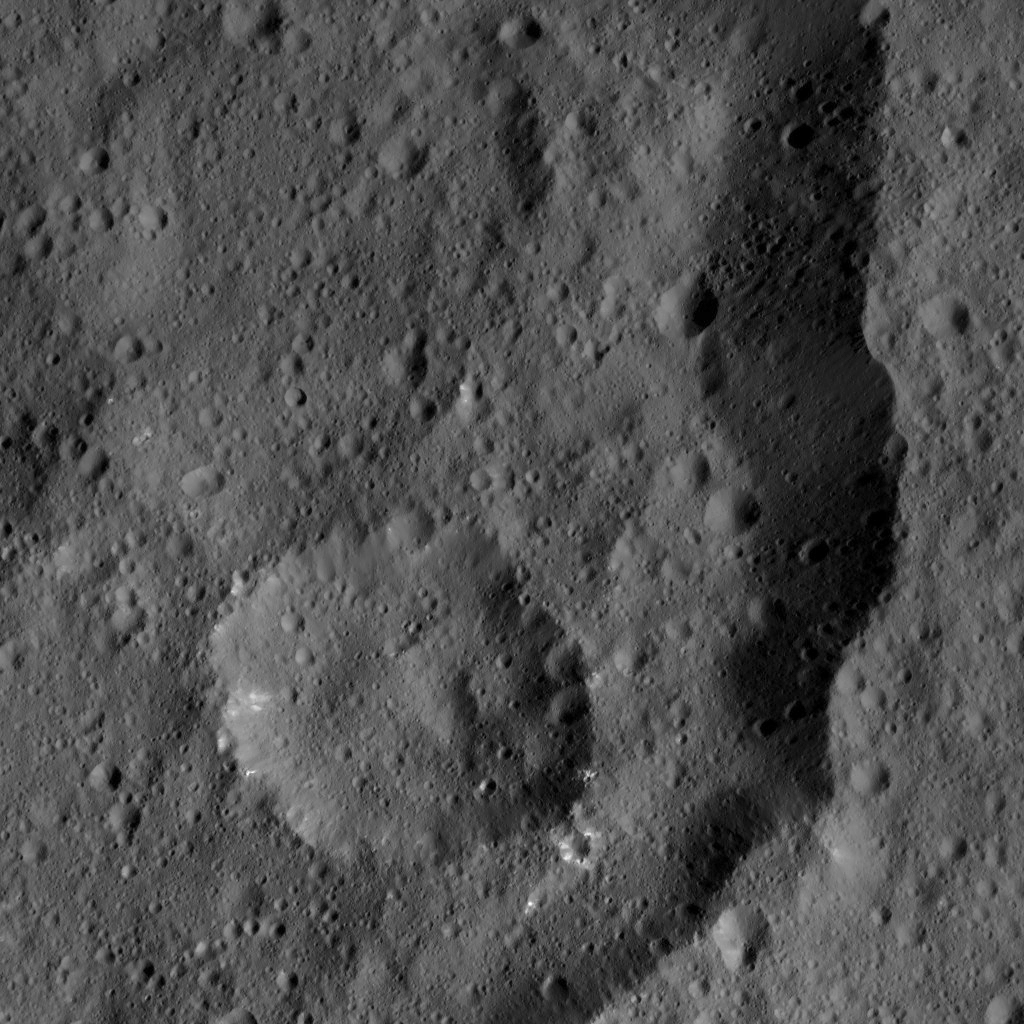

Dawn LAMO Image 163

This view from NASA’s Dawn spacecraft shows part of the floor and eastern rim on Consus Crater (40 miles or 64 kilometers wide) on Ceres.

Dawn took this image on May 29, 2016, from its low-altitude mapping orbit, at a distance of about 240 miles (385 kilometers) above the surface. The image resolution is 120 feet (35 meters) per pixel.

Dawn’s mission is managed by JPL for NASA’s Science Mission Directorate in Washington. Dawn is a project of the directorate’s Discovery Program, managed by NASA’s Marshall Space Flight Center in Huntsville, Alabama. UCLA is responsible for overall Dawn mission science. Orbital ATK, Inc., in Dulles, Virginia, designed and built the spacecraft. The German Aerospace Center, the Max Planck Institute for Solar System Research, the Italian Space Agency and the Italian National Astrophysical Institute are international partners on the mission team.

Credit: NASA/JPL-Caltech/UCLA/MPS/DLR/IDA